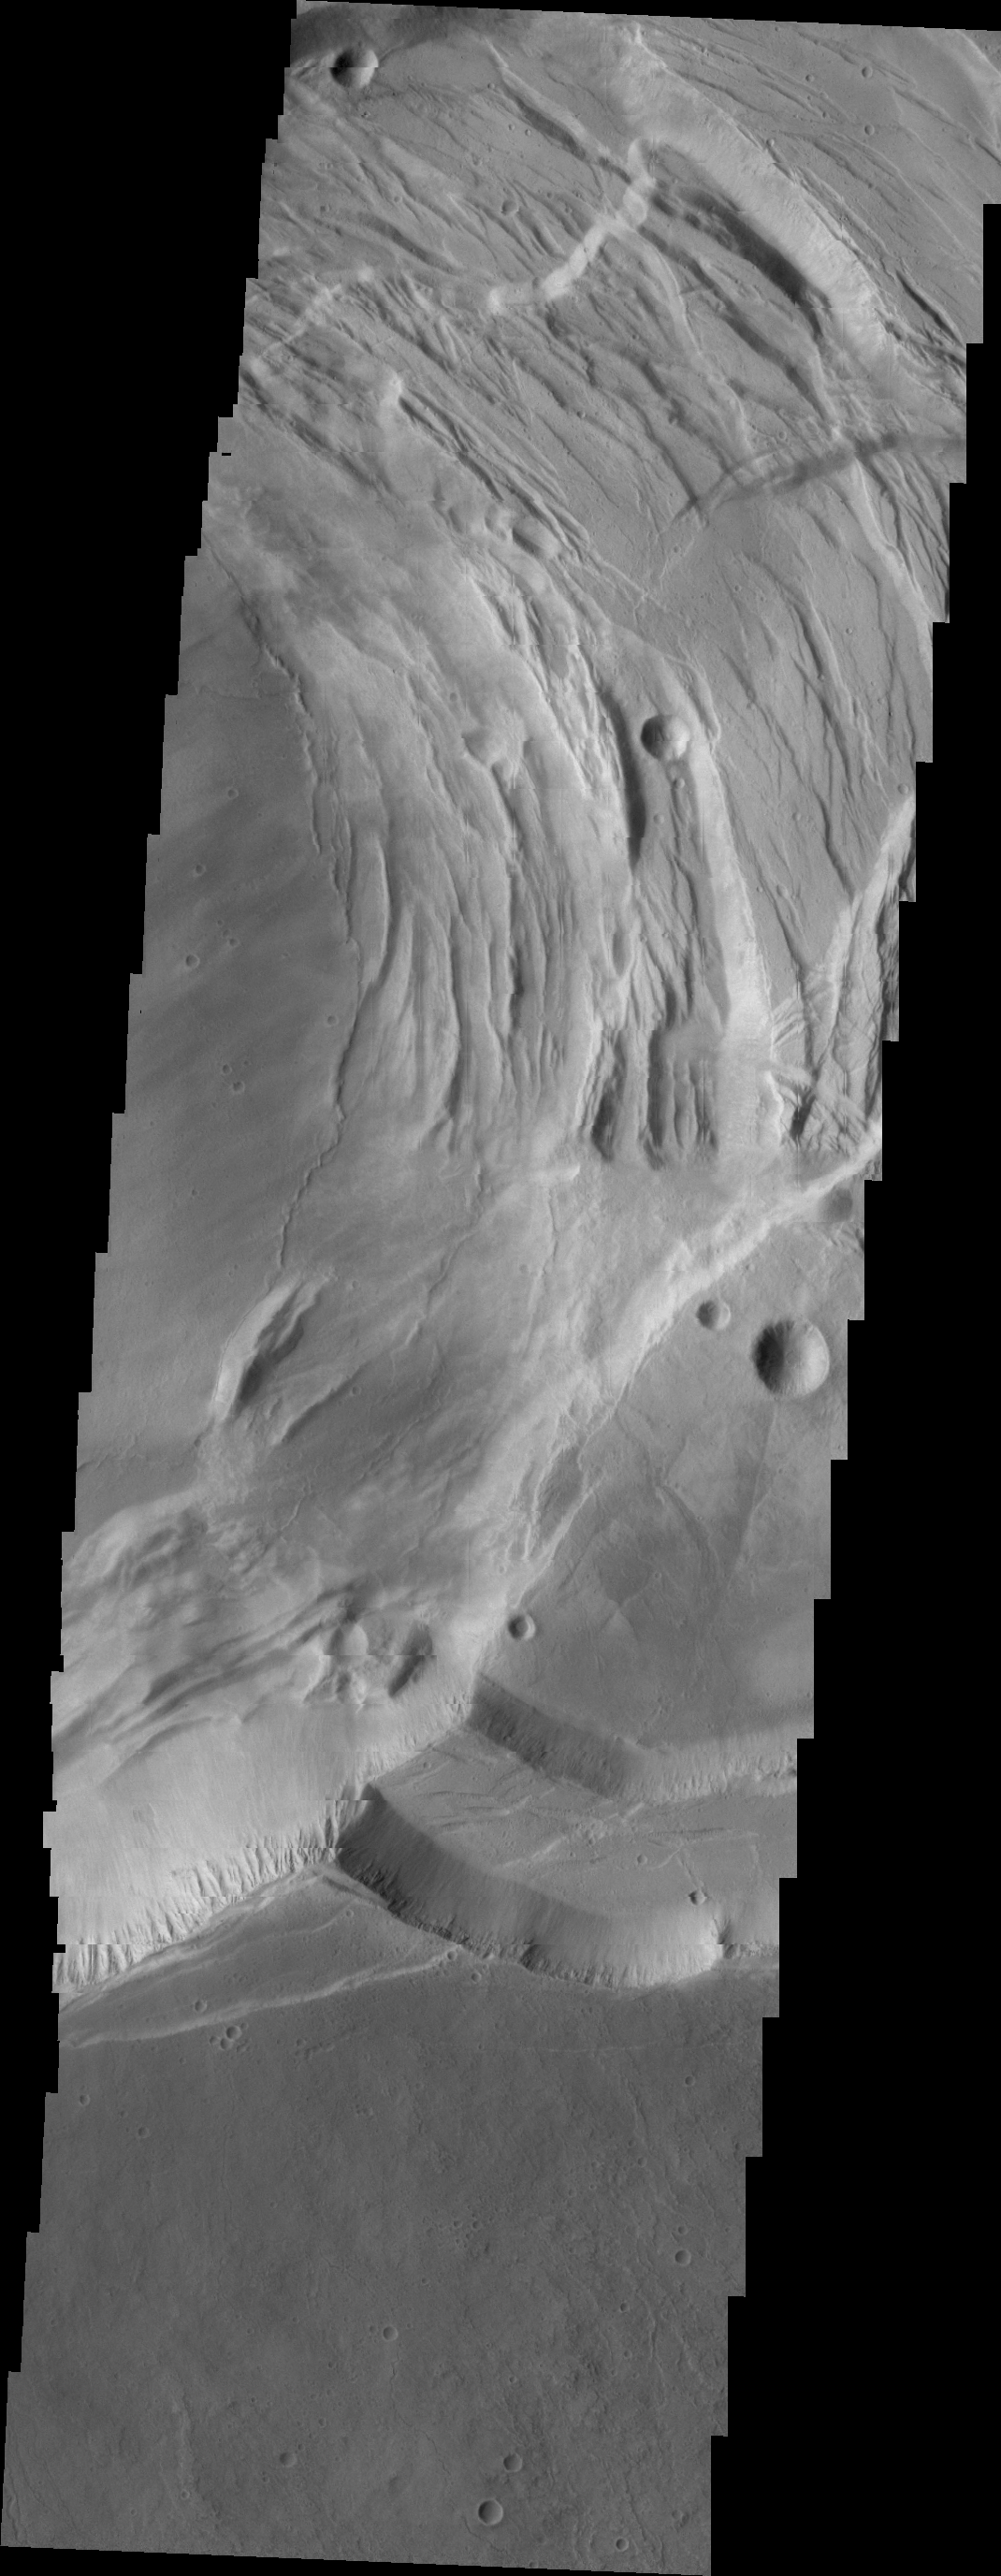

Ascraeus Mons

This VIS image shows part of the complex caldera at the summit of Ascraeus Mons.

Credit: NASA/JPL/ASU